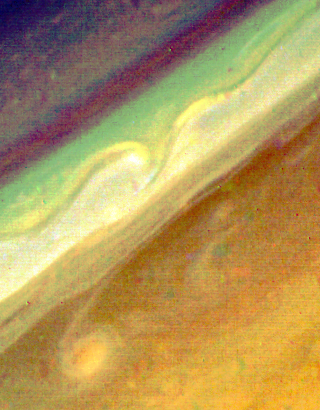

Saturn’s North Temperate Belt

In this Voyager 2 false-color photograph, obtained Aug. 20 from a distance of 6.4 million kilometers (4 million miles), north is to the upper left. This view of the northern edge of Saturn’s North Temperate Belt, the brownish region in the lower right of the image, was made from frames taken through violet, blue and green filters. The bright disturbance in the lower left has been coiled into a figure “6” by the wind shear in the planet’s atmosphere; this same feature was seen in an earlier release (P-23912, S-2-9). To the south of it, winds blow westward at 20 meters-per-second (45 mph). Within the white zone to the north, wind speeds are in excess of 130 meters-per-second (290 mph) to the east. Wavelike structures can be seen along the ribbon feature that roughly follows the core of this strong eastward-flowing jet. The smallest observable features in this image are about 120 km. (75 mi.) across. The Voyager project is managed for NASA by the Jet Propulsion Laboratory, Pasadena, Calif.

Credit: NASA/JPL